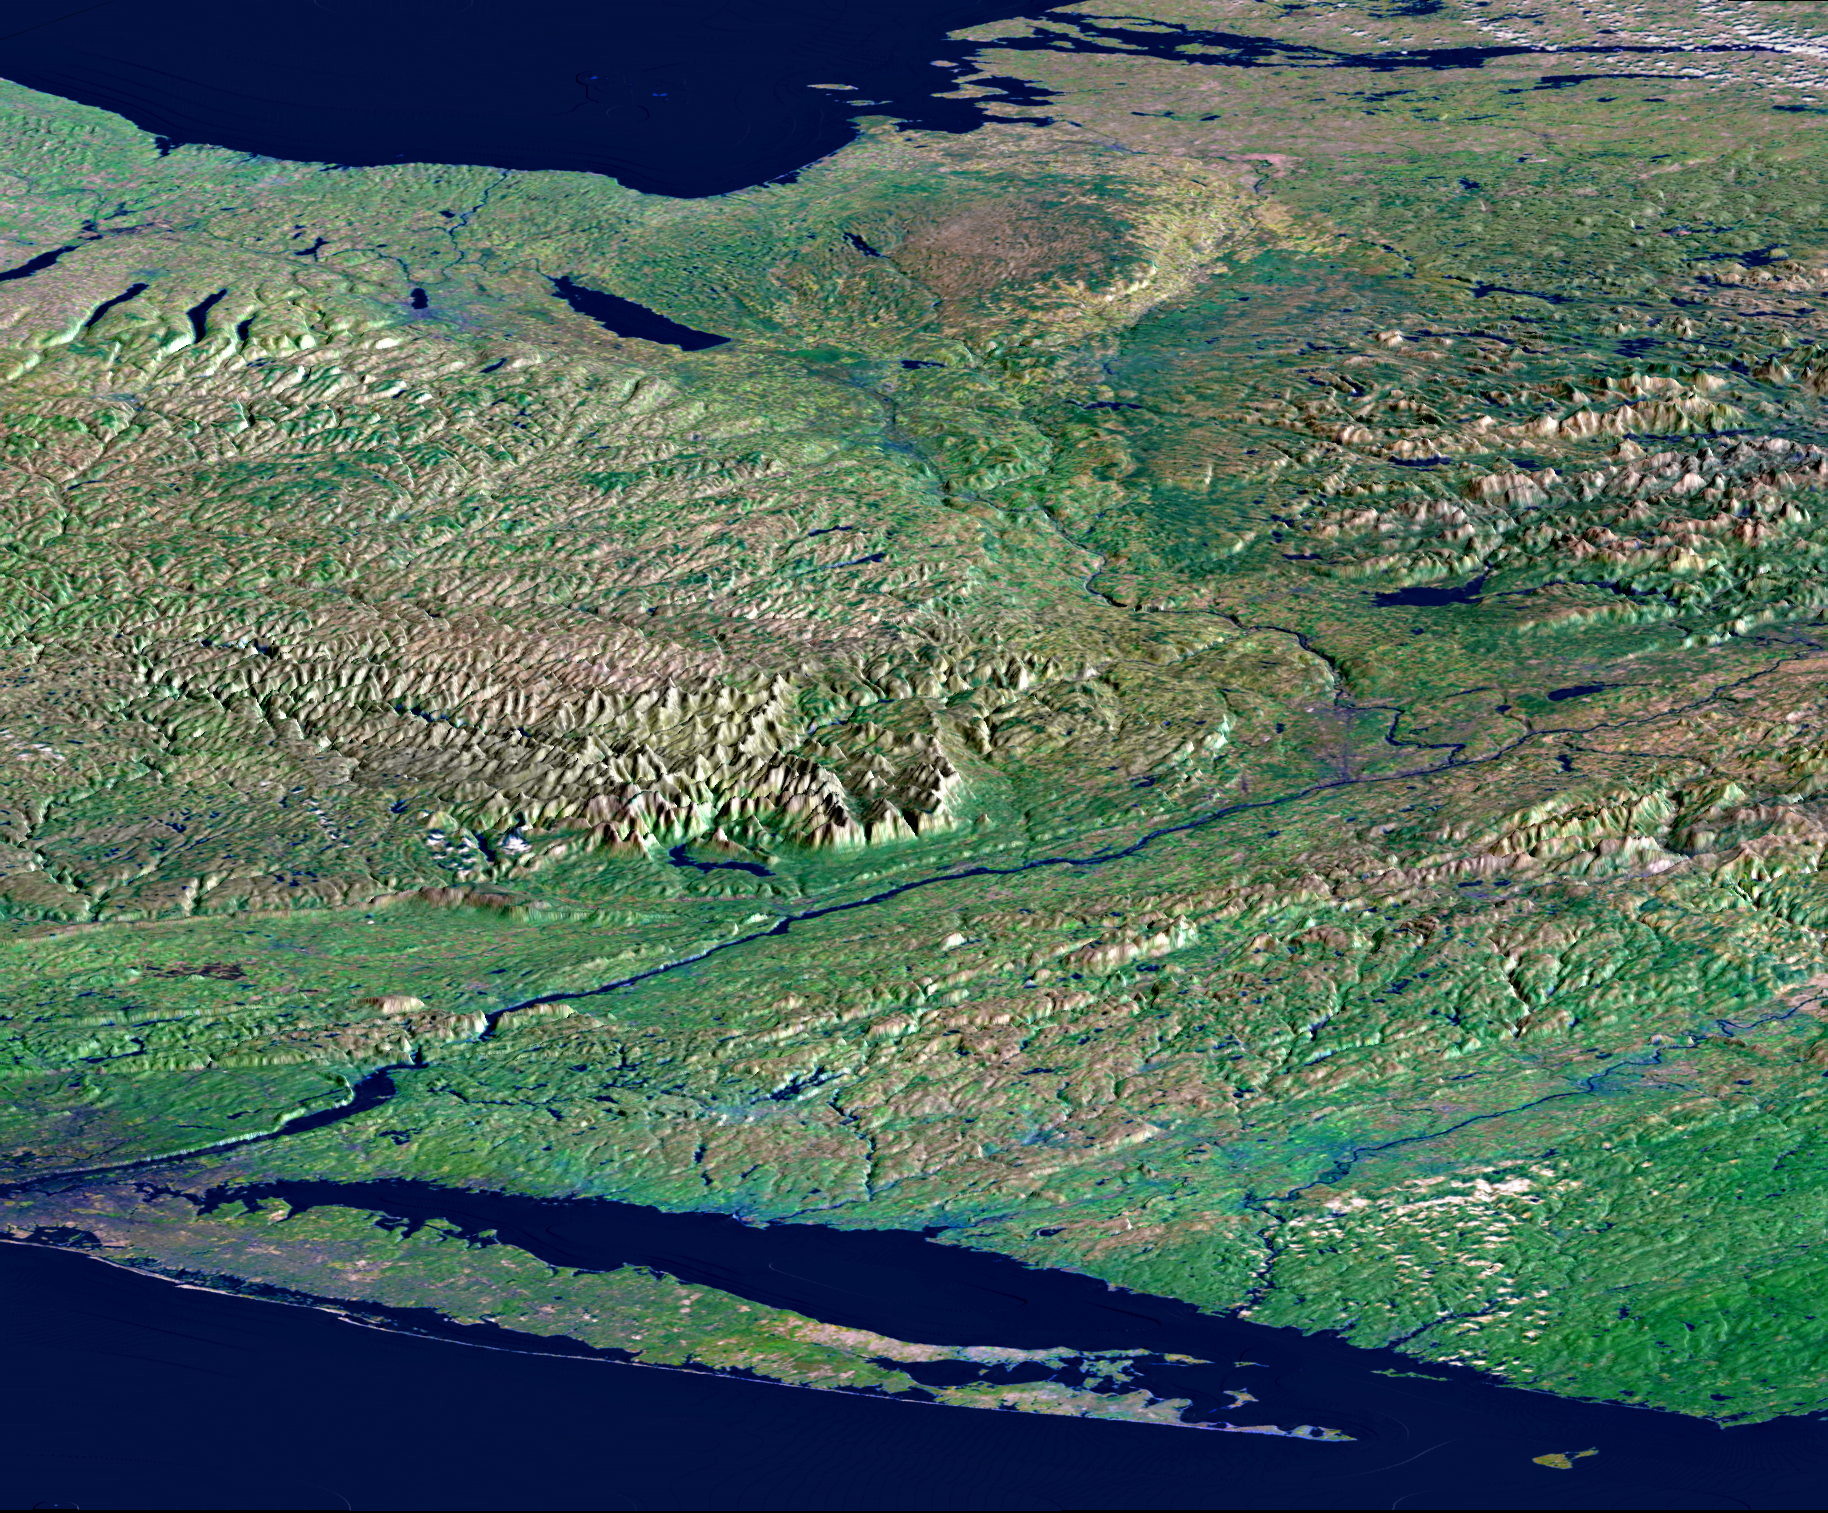

Perspective View, New York State, Long Island to Lake Ontario

From Lake Ontario and the St. Lawrence River (at the top of the image) and extending to Long Island (at the bottom), this perspective view shows the varied topography of eastern New York State and parts of Massachusetts, Connecticut, Pennsylvania, New Jersey and Rhode Island. The high’bumpy’ area in the upper right is the southern and western Adirondack Mountains, a deeply eroded landscape that includes the oldest rocks in the eastern United States. On the left side are the Catskill Mountains, a part of the Appalachian Mountain chain, where river erosion has produced an intricate pattern of valleys. Between the Adirondacks and Catskills, a wide valley contains the Mohawk River and the Erie Canal. To the northwest (upper left) of the Catskills are several long, narrow lakes, some of the Finger Lakes of central New York that were carved by the vast glacier that covered this entire area as recently as 18,000 years ago. The Hudson River runs along a straight valley from right center (near Glens Falls), widening out as it approaches New York City at the lower left on the image. The Connecticut River valley has a similar north-south trend further to the east (across the lower right corner of the image). The Berkshire Hills are between the Hudson and Connecticut valleys.

This image was generated using a single swath of data acquired in 68 seconds by SRTM and an enhanced false-color mosaic of images from the Landsat 5 satellite. Lush vegetation appears green, water appears dark blue, and cities are generally light blue. White clouds occur in the upper right and lower right. Topographic shading in the image was enhanced with false shading derived from the elevation model. Topographic expression is exaggerated 5X.

Elevation data used in this image was acquired by the Shuttle Radar Topography Mission (SRTM) aboard the Space Shuttle Endeavour, launched on February 11, 2000. SRTM used the same radar instrument that comprised the Spaceborne Imaging Radar-C/X-Band Synthetic Aperture Radar (SIR-C/X-SAR) that flew twice on the Space Shuttle Endeavour in 1994. SRTM was designed to collect three-dimensional measurements of the Earth’s surface. To collect the 3-D data, engineers added a 60-meter-long (200-foot) mast, installed additional C-band and X-band antennas, and improved tracking and navigation devices. The mission is a cooperative project between the National Aeronautics and Space Administration (NASA), the National Imagery and Mapping Agency (NIMA) of the U.S. Department of Defense (DoD), and the German and Italian space agencies. It is managed by NASA’s Jet Propulsion Laboratory, Pasadena, CA, for NASA’s Earth Science Enterprise,Washington, DC.

Size: 220 by 510 kilometers (135 by 315 miles)
Location: 43 deg. North lat., 75 deg. West lon.
Orientation: View northwest
Colors: Landsat bands 2, 4, 7 in blue, green, and red
Date Acquired: February 13, 2000 (SRTM); Various Dates (Landsat Mosaic)

Credit: NASA/JPL/NIMA